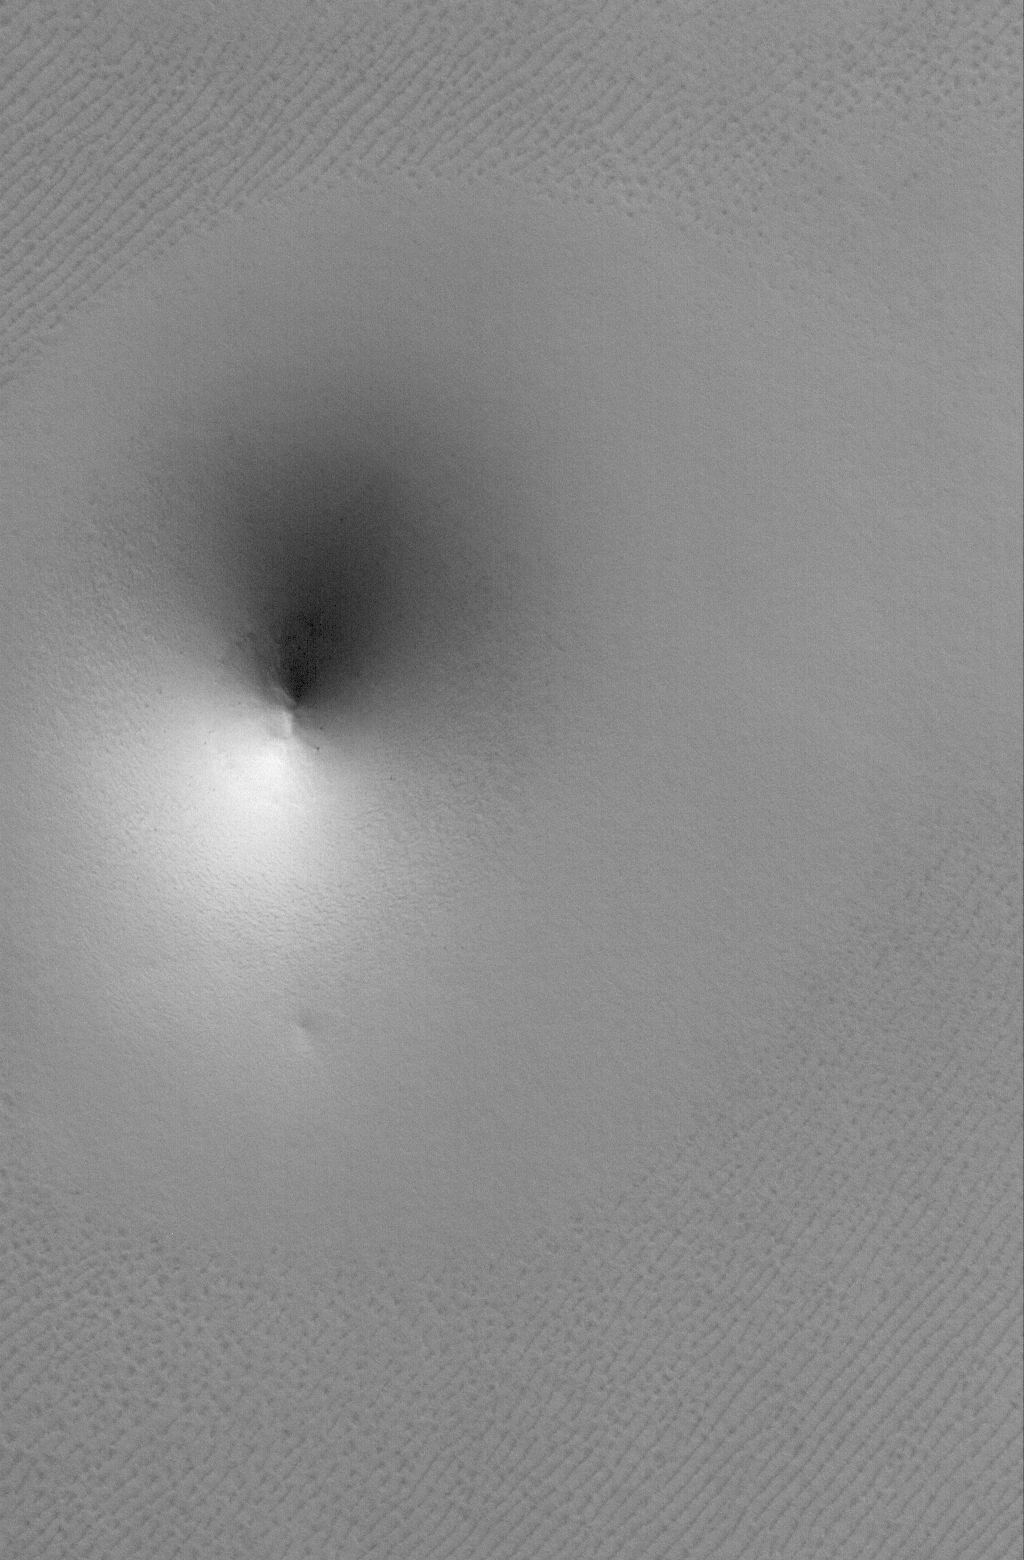

Polar Cone

10 July 2006
This Mars Global Surveyor (MGS) Mars Orbiter Camera (MOC) image shows a cone-shaped hill, perhaps a remnant of a material that was once more laterally extensive across the area, on a textured plain in the Hyperboreus Labyrinthus region in the north polar region of Mars. The hill and its surroundings are covered with a blanket of solid carbon dioxide which imparts a roughly homogeneous-tone to the scene. Despite its shape, the feature is not a volcano; over the past 9 years, the MGS MOC investigation has found no unambiguous evidence for volcanic landforms in the north polar region.

Location near: 79.5°N, 57.0°W
Image width: ~3 km (~1.9 mi)
Illumination from: lower left
Season: Northern Spring

Credit: NASA/JPL/Malin Space Science Systems